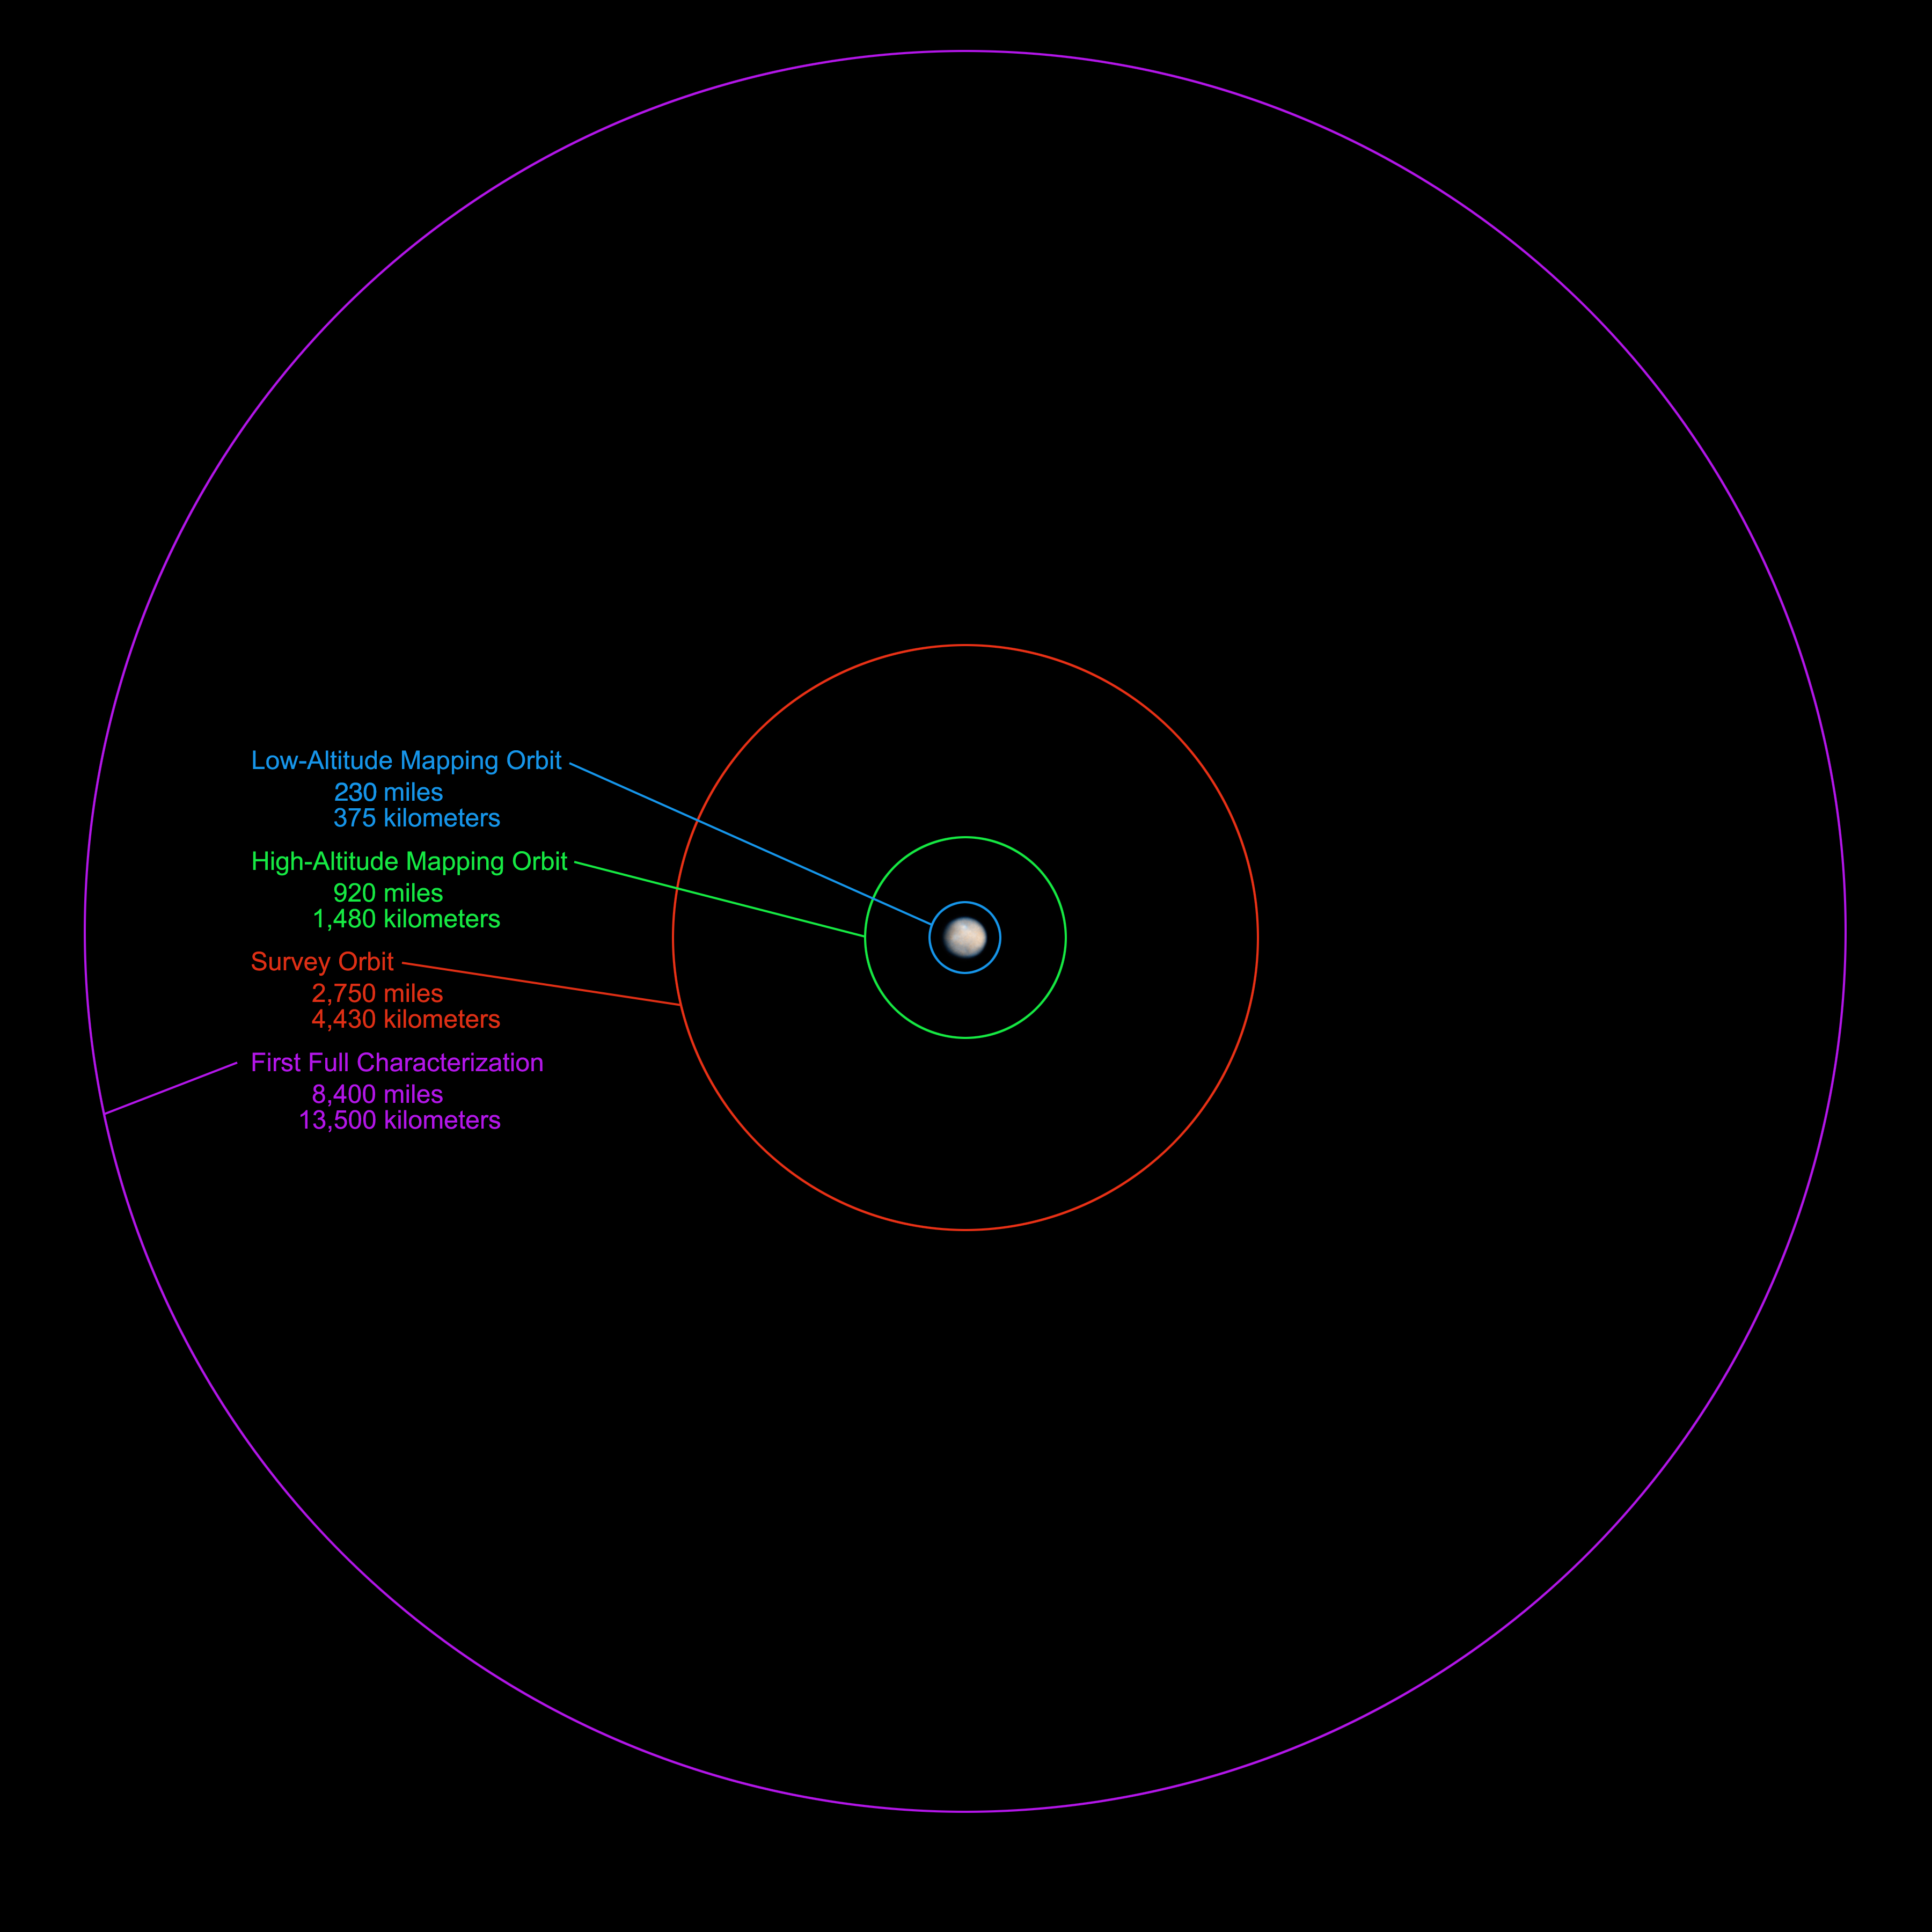

Closing in on Ceres

NASA’s Dawn spacecraft will be getting an up-close look at the dwarf planet Ceres starting in late March or the beginning of April 2015. This graphic shows the science-gathering orbits planned for the spacecraft, with the altitudes above the surface noted for each of the orbits.

Dawn’s mission is managed by JPL for NASA’s Science Mission Directorate in Washington. Dawn is a project of the directorate’s Discovery Program, managed by NASA’s Marshall Space Flight Center in Huntsville, Ala. UCLA is responsible for overall Dawn mission science. Orbital Sciences Corp. in Dulles, Va., designed and built the spacecraft. The German Aerospace Center, the Max Planck Institute for Solar System Research, the Italian Space Agency and the Italian National Astrophysical Institute are international partners on the mission team. The California Institute of Technology in Pasadena manages JPL for NASA.

Credit: NASA/JPL-Caltech